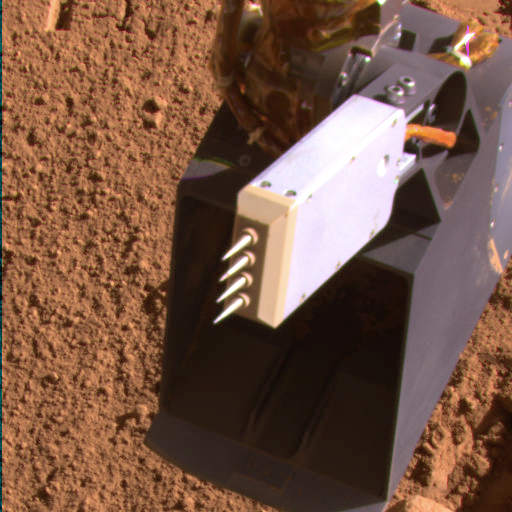

Phoenix Conductivity Probe after Extraction from Martian Soil on Sol 99

NASA’s Phoenix Mars Lander inserted the four needles of its thermal and conductivity probe into Martian soil during the 98th Martian day, or sol, of the mission and left it in place until Sol 99 (Sept. 4, 2008).

The Surface Stereo Imager on Phoenix took this image on the morning of Sol 99 after the probe was lifted away from the soil. This imaging served as a check of whether soil had stuck to the needles.

The thermal and conductivity probe measures how fast heat and electricity move from one needle to an adjacent one through the soil or air between the needles. Conductivity readings can be indicators about water vapor, water ice and liquid water.

The probe is part of Phoenix’s Microscopy, Electrochemistry and Conductivity suite of instruments.

The Phoenix Mission is led by the University of Arizona, Tucson, on behalf of NASA. Project management of the mission is by NASA’s Jet Propulsion Laboratory, Pasadena, Calif. Spacecraft development is by Lockheed Martin Space Systems, Denver.

Photojournal Note: As planned, the Phoenix lander, which landed May 25, 2008 23:53 UTC, ended communications in November 2008, about six months after landing, when its solar panels ceased operating in the dark Martian winter.

Credit: NASA/JPL-Caltech/University of Arizona/Texas A&M University